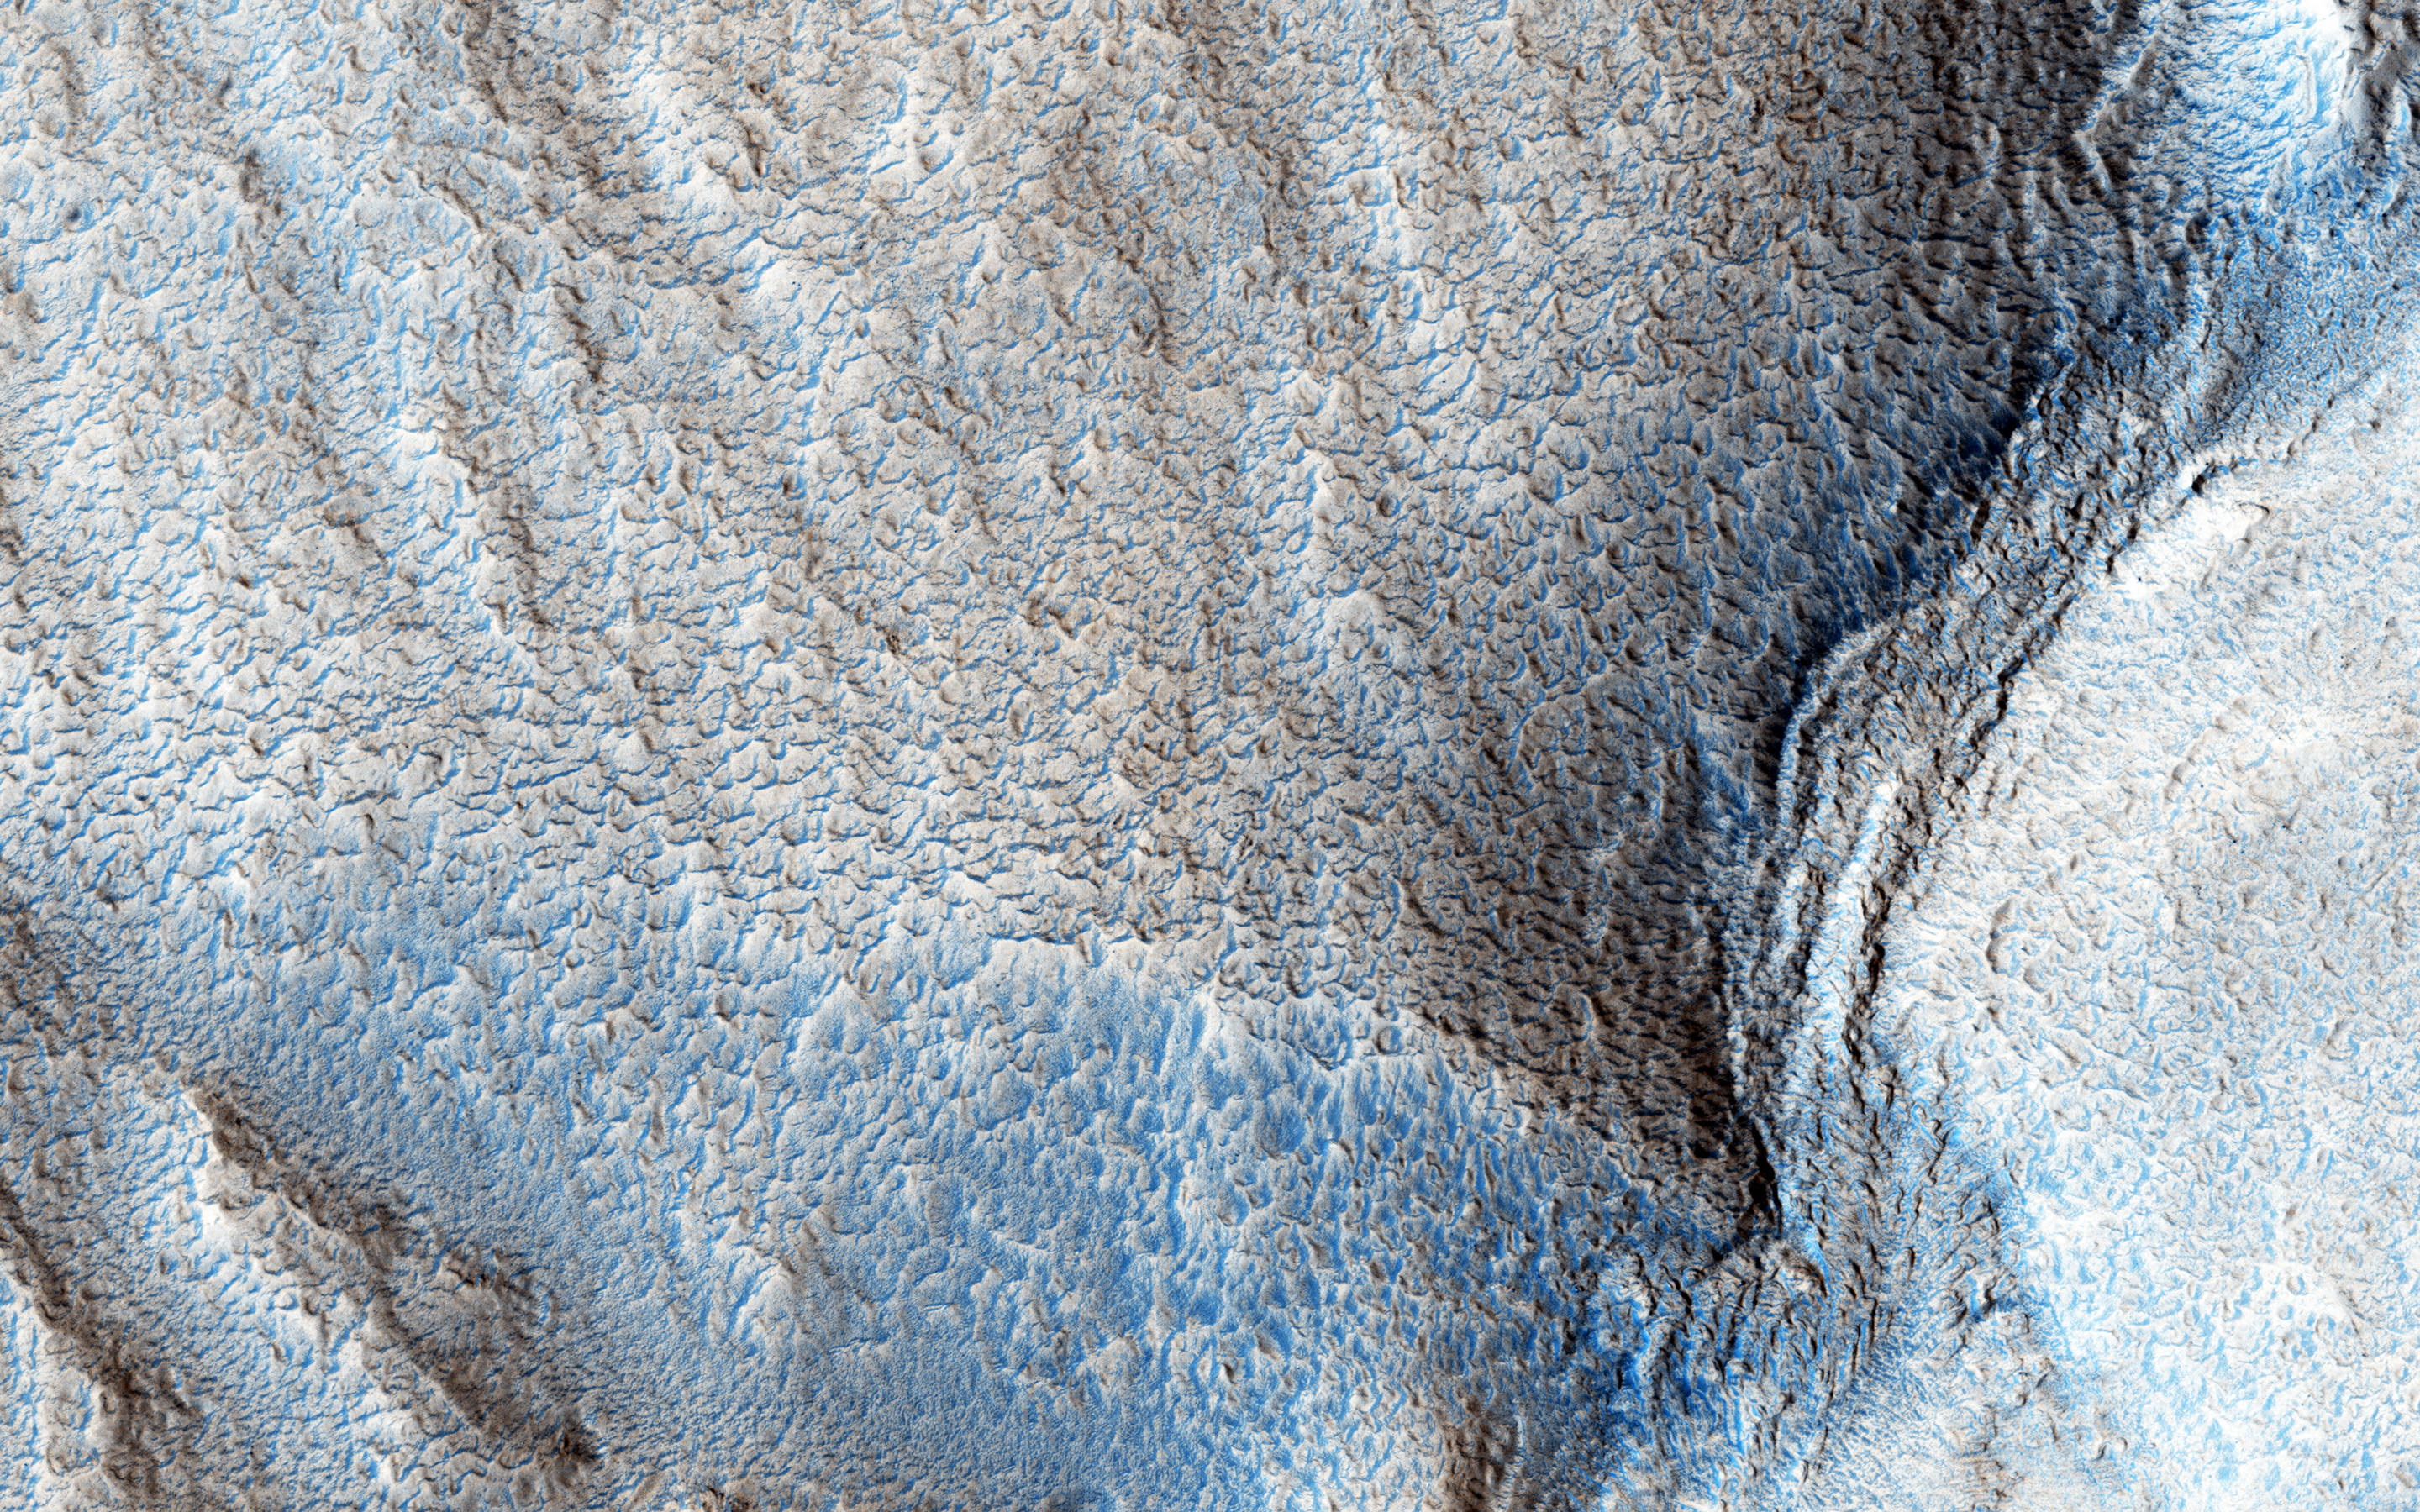

Ancient Rivers

Early in Martian history, liquid water energetically carved the surface, forming channel systems that look remarkably similar to river valleys and drainage networks on Earth. Exactly how these channels formed — by rainfall, snowmelt, or seepage from underground springs — is often debated.

The answer has important ramifications about the early Martian climate. Clues about the source of the water may indicate the shape, layout, and scale of the various tributaries in a channel system.

Our image shows an example of just such a water-carved channel. The channel pattern, called “dendritic” because of its tree-like branching, begins at the top of the image and runs down over the rim of an ancient impact basin across the basin floor.

The soil surface overlying these channels, and indeed the entire landscape, has been changed and reworked over the intervening millions of years, by the combined actions of wind and ice. Over time, the original channels become muted or even erased. Nevertheless, some characteristics of the smallest tributary channels are still visible at scales seen by HiRISE.

The University of Arizona, Tucson, operates HiRISE, which was built by Ball Aerospace & Technologies Corp., Boulder, Colo. NASA’s Jet Propulsion Laboratory, a division of the California Institute of Technology in Pasadena, manages the Mars Reconnaissance Orbiter Project for NASA’s Science Mission Directorate, Washington.

Credit: NASA/JPL-Caltech/Univ. of Arizona